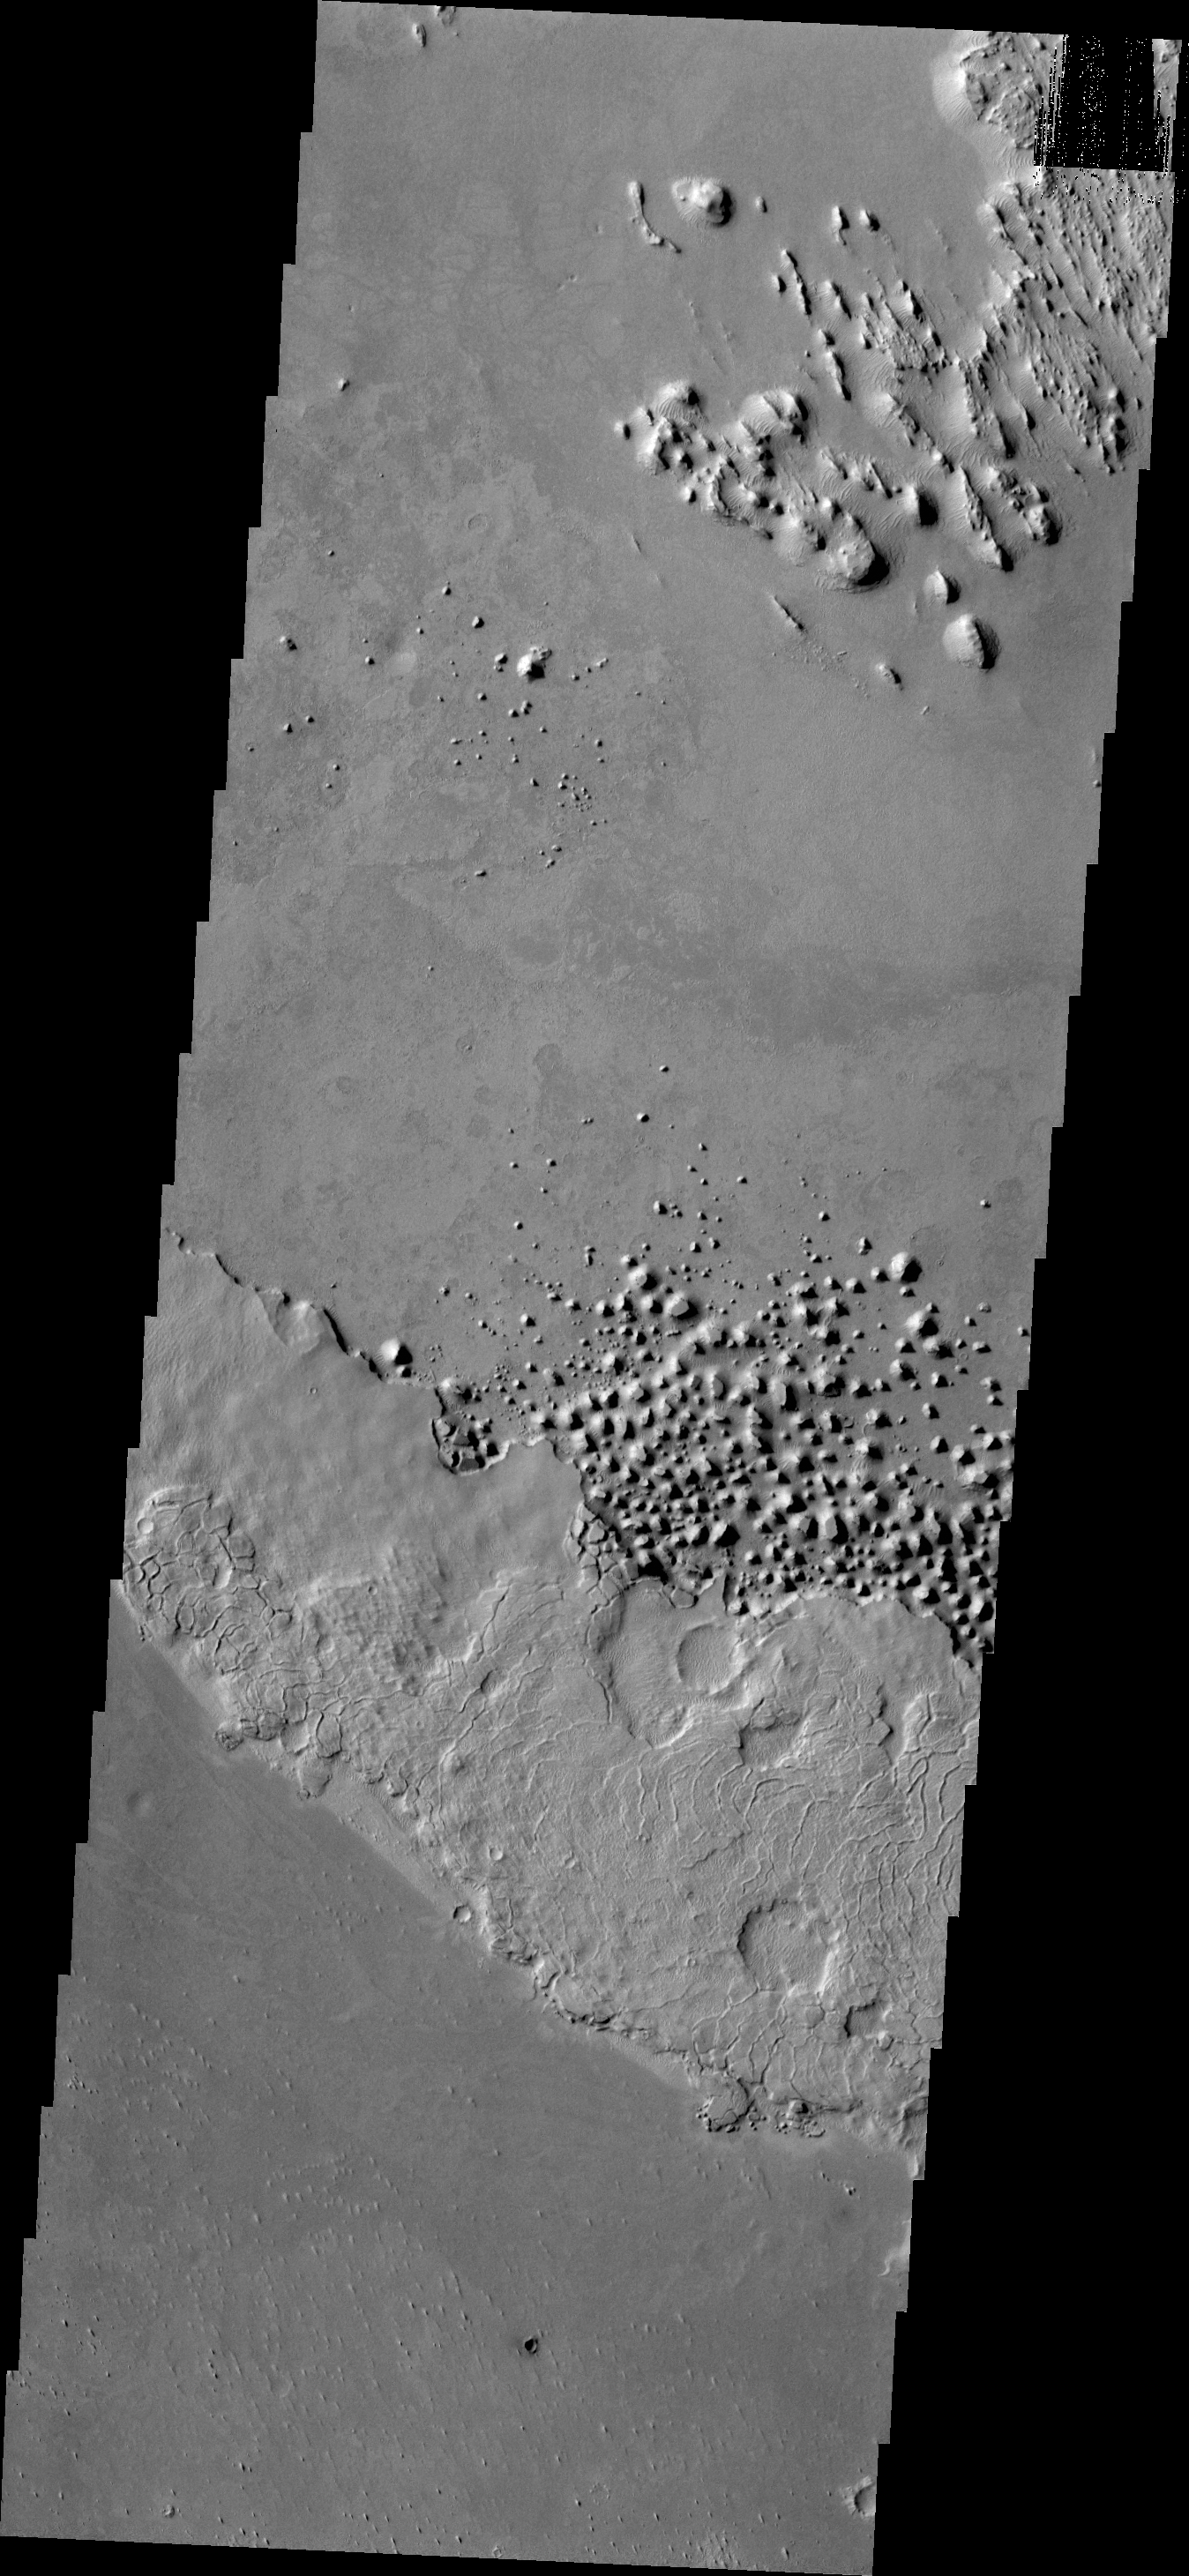

Chaos

This small region of hills appears to be forming from the fractured material just south of it. This material is the northern extension of Zephyria Planum.

Credit: NASA/JPL/ASU